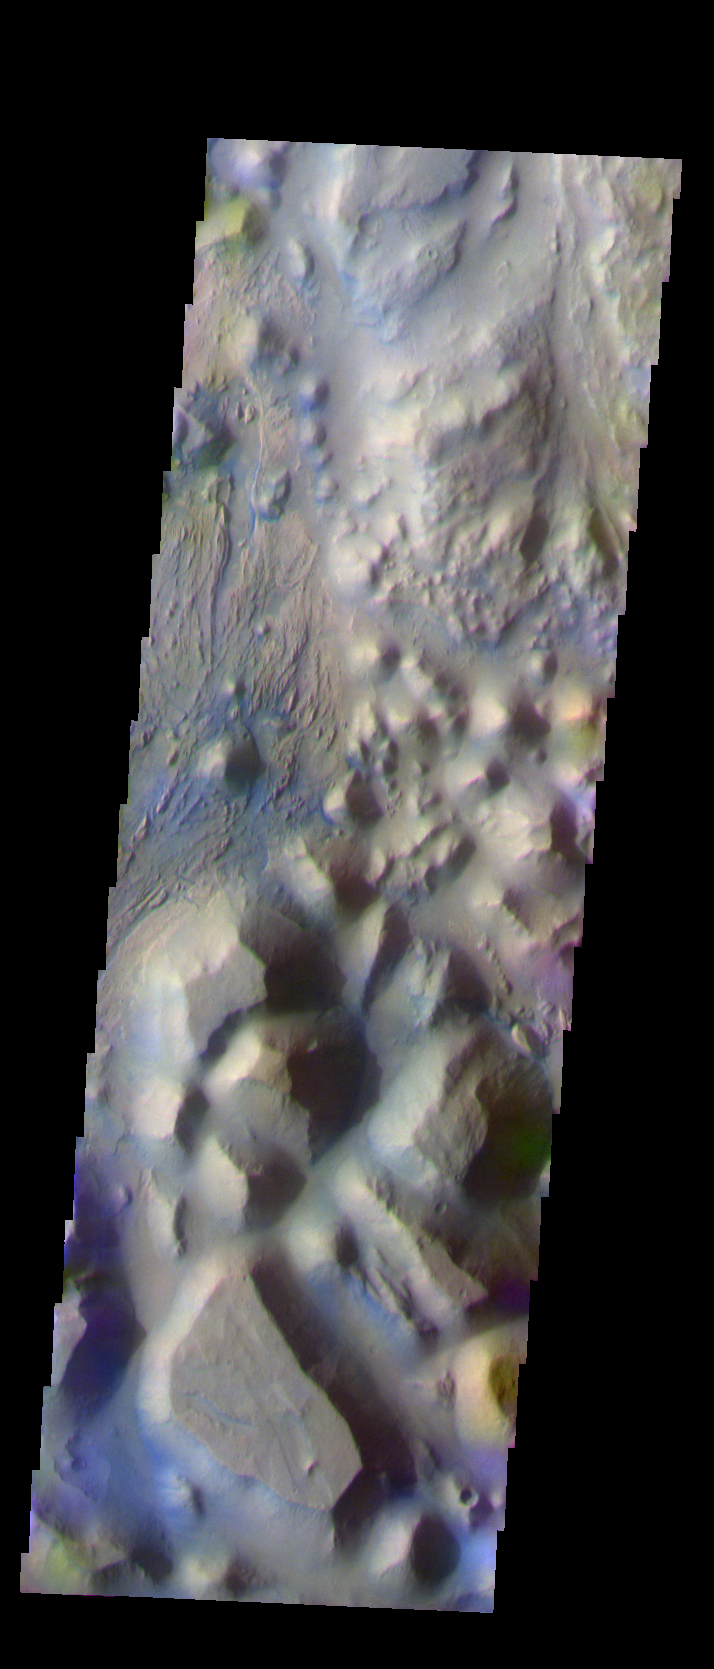

Continuing Through Iani Chaos

The THEMIS VIS camera is capable of capturing color images of the Martian surface using five different color filters. In this mode of operation, the spatial resolution and coverage of the image must be reduced to accommodate the additional data volume produced from using multiple filters. To make a color image, three of the five filter images (each in grayscale) are selected. Each is contrast enhanced and then converted to a red, green, or blue intensity image. These three images are then combined to produce a full color, single image. Because the THEMIS color filters don’t span the full range of colors seen by the human eye, a color THEMIS image does not represent true color. Also, because each single-filter image is contrast enhanced before inclusion in the three-color image, the apparent color variation of the scene is exaggerated. Nevertheless, the color variation that does appear is representative of some change in color, however subtle, in the actual scene. Note that the long edges of THEMIS color images typically contain color artifacts that do not represent surface variation.

This false color image continues the northward trend through the Iani Chaos region. Compare this image to Monday’s and Tuesday’s. This image was collected during the Southern Fall season.

Image information: VIS instrument. Latitude -0.1 Longitude 342.6 East (17.4 West). 19 meter/pixel resolution.

Note: this THEMIS visual image has not been radiometrically nor geometrically calibrated for this preliminary release. An empirical correction has been performed to remove instrumental effects. A linear shift has been applied in the cross-track and down-track direction to approximate spacecraft and planetary motion. Fully calibrated and geometrically projected images will be released through the Planetary Data System in accordance with Project policies at a later time.

NASA’s Jet Propulsion Laboratory manages the 2001 Mars Odyssey mission for NASA’s Office of Space Science, Washington, D.C. The Thermal Emission Imaging System (THEMIS) was developed by Arizona State University, Tempe, in collaboration with Raytheon Santa Barbara Remote Sensing. The THEMIS investigation is led by Dr. Philip Christensen at Arizona State University. Lockheed Martin Astronautics, Denver, is the prime contractor for the Odyssey project, and developed and built the orbiter. Mission operations are conducted jointly from Lockheed Martin and from JPL, a division of the California Institute of Technology in Pasadena.

Credit: NASA/JPL/Arizona State University